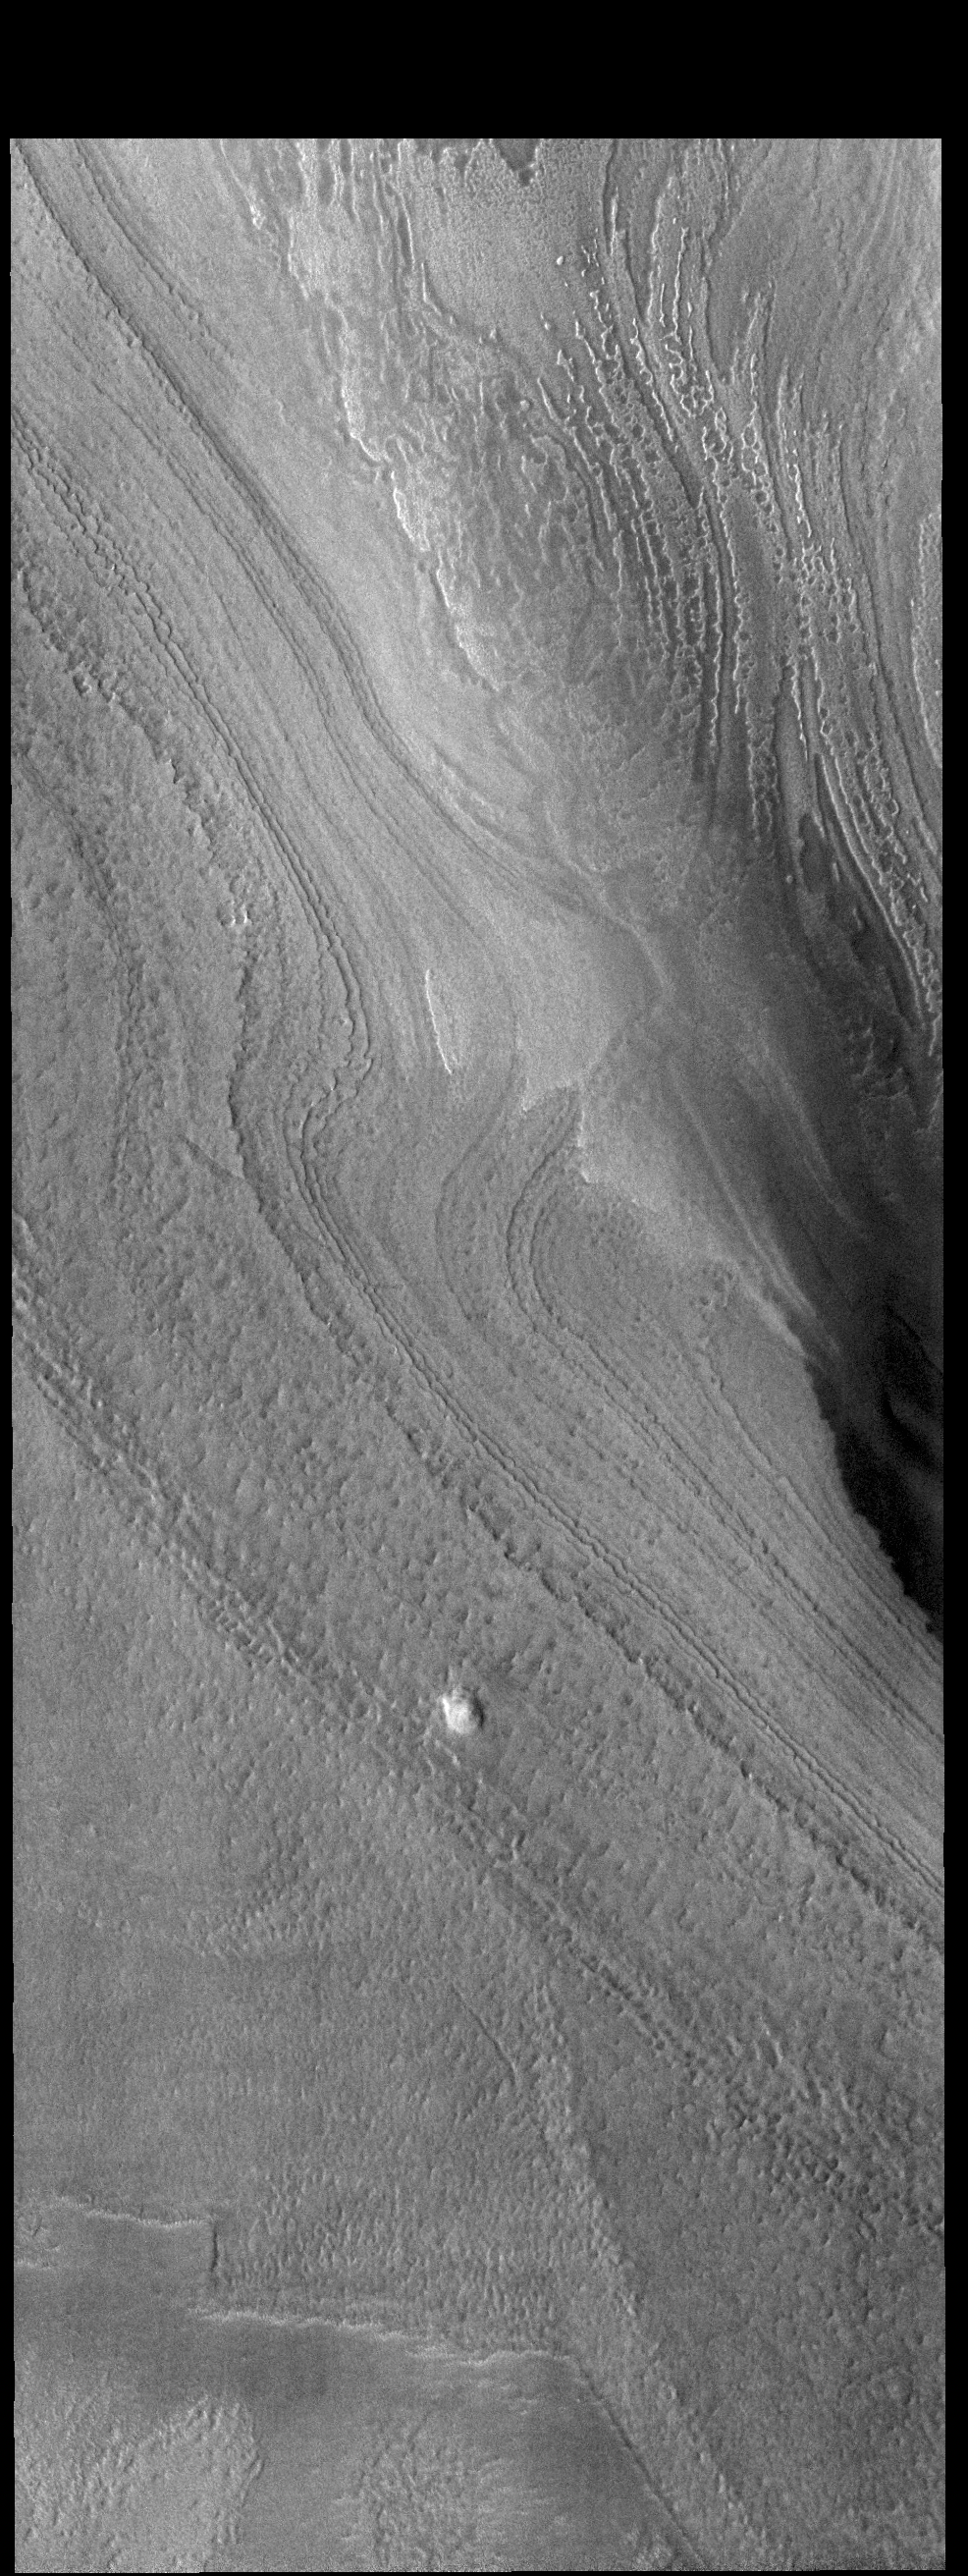

Polar Ice

Today’s VIS image shows a small part of the south polar cap. The layering of the cap is easy to see. The layers record the seasonal deposition of dust and ice over the course of 1000’s of years. This image was taken during summer at the pole.

Credit: NASA/JPL-Caltech/ASU